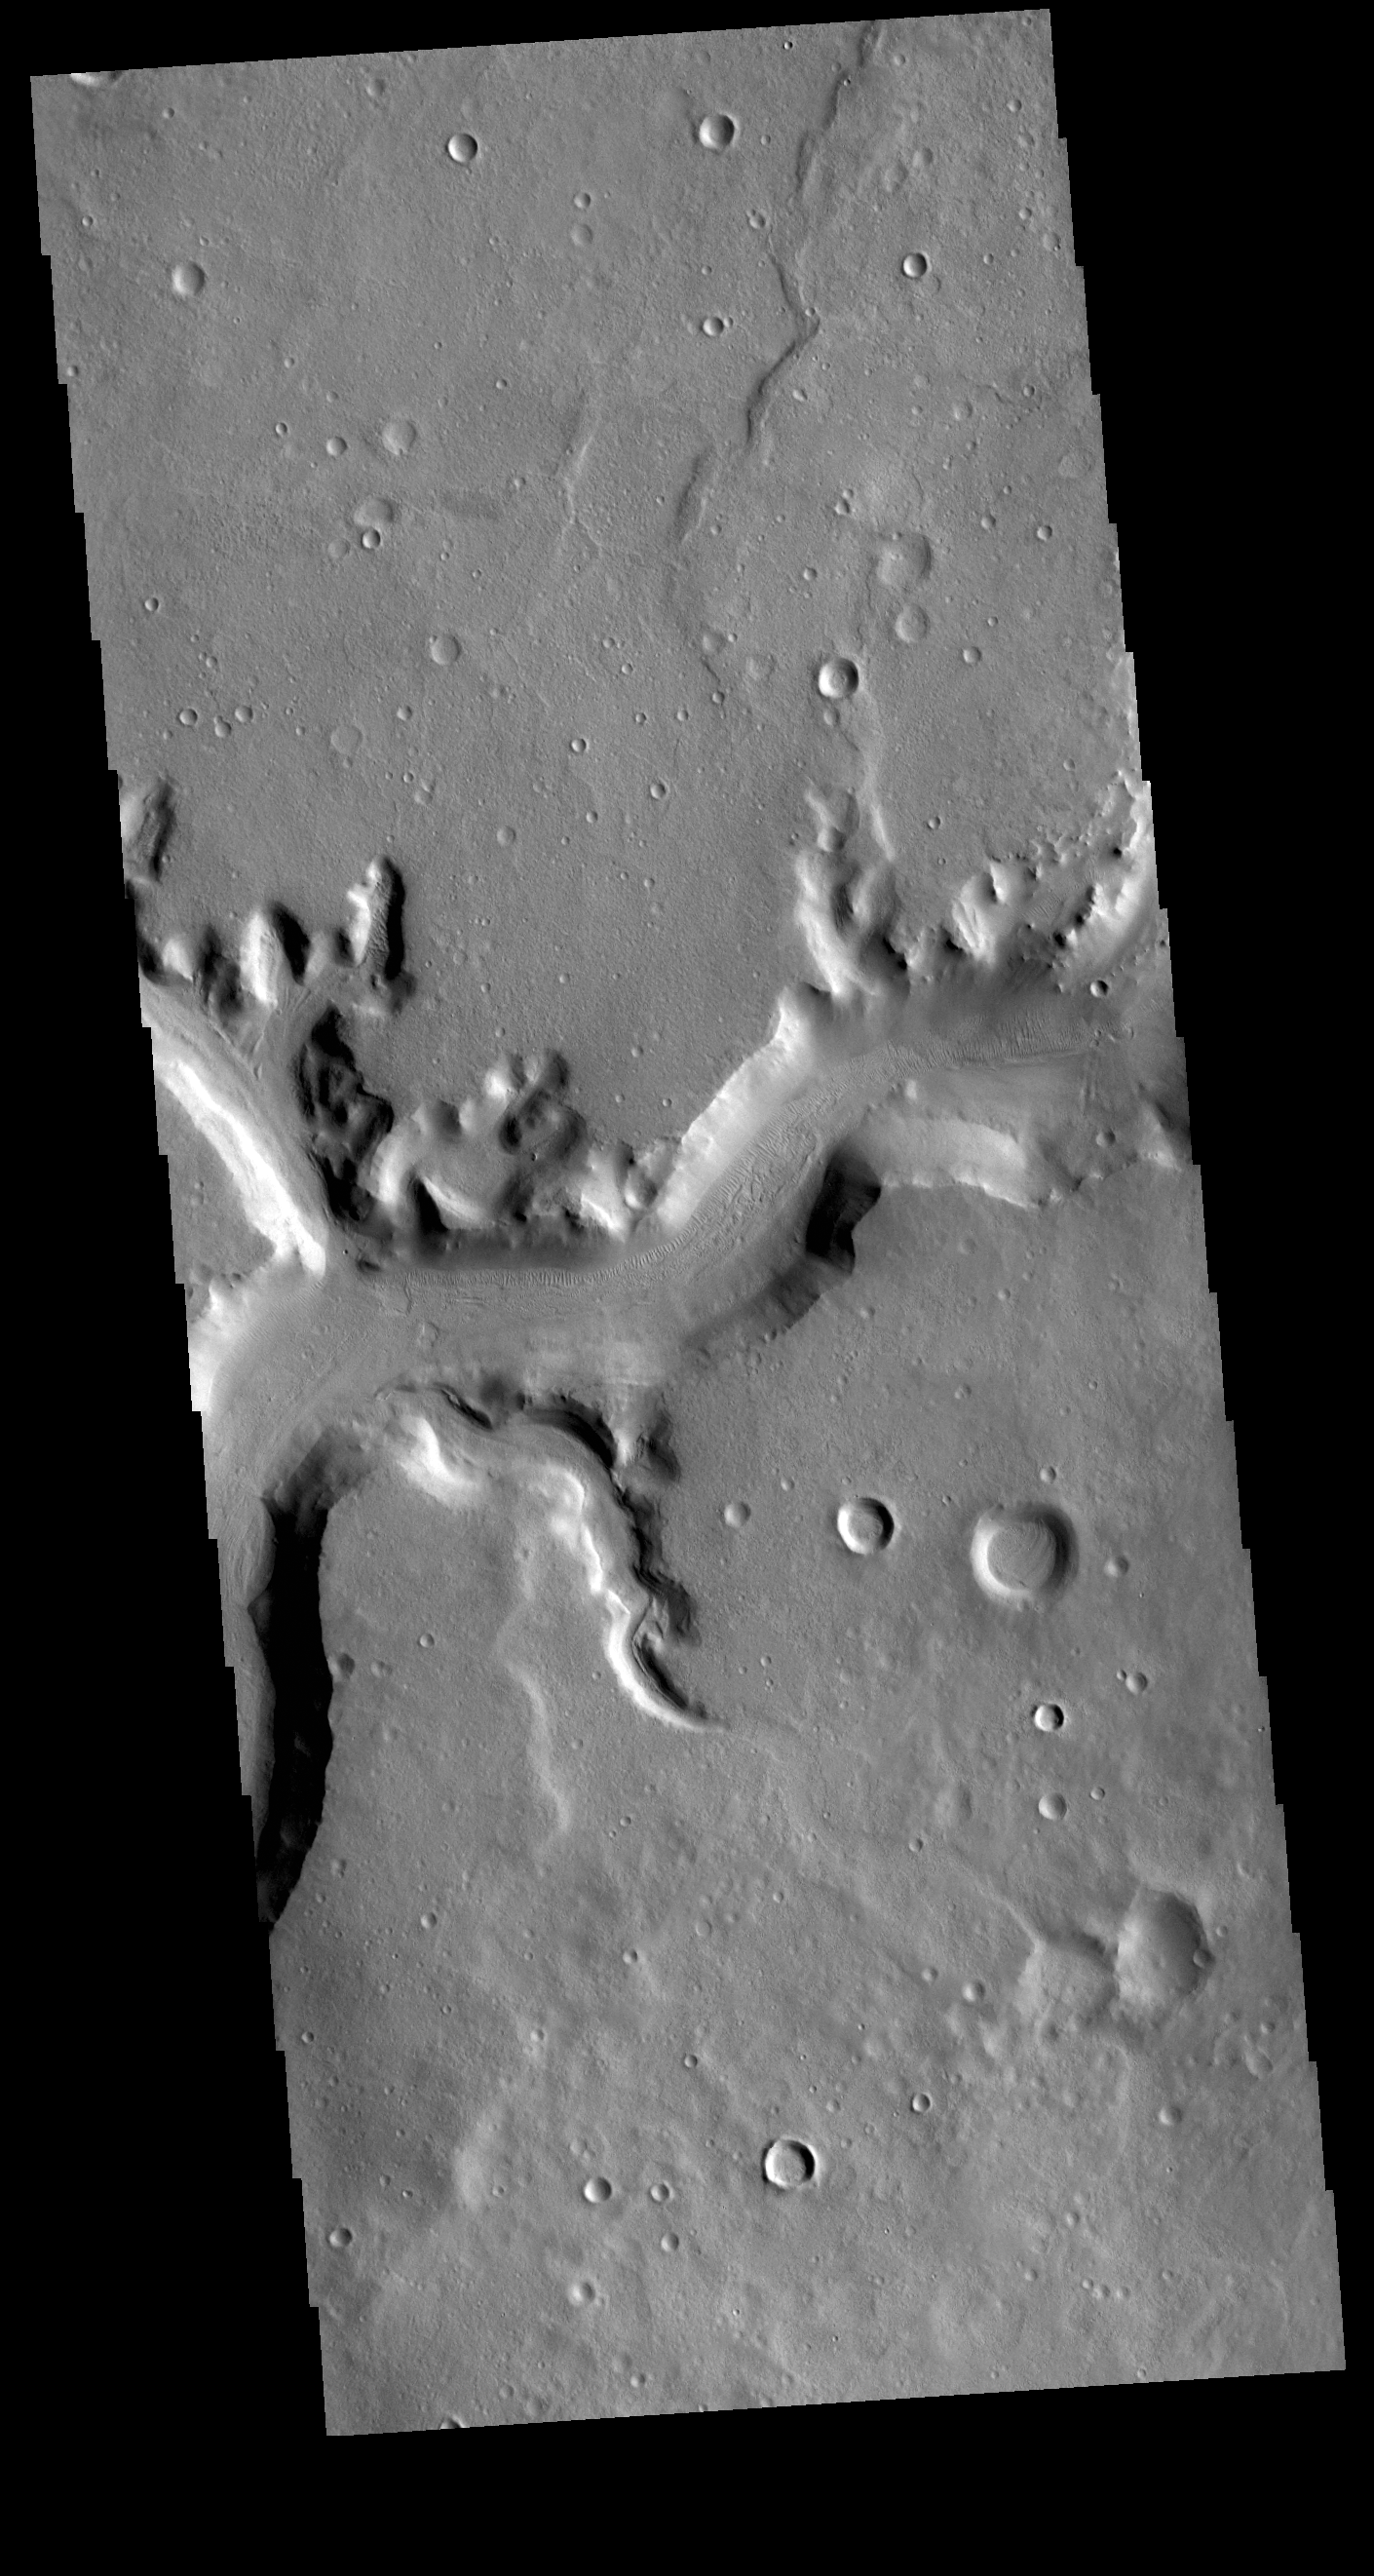

Mamers Valles

Today’s VIS image shows a section of Mamers Valles. The channel is nearly 1000 km long (600 miles). Mamers Valles originates near Cerulli Crater in northern Arabia Terra, and after a short section near the crater where flow is to the south, flows northward to empty in Deuteronilus Mensae. The steep walls of Mamers Valles can reach heights of 1200 m (4000 feet).

Credit: NASA/JPL-Caltech/ASU